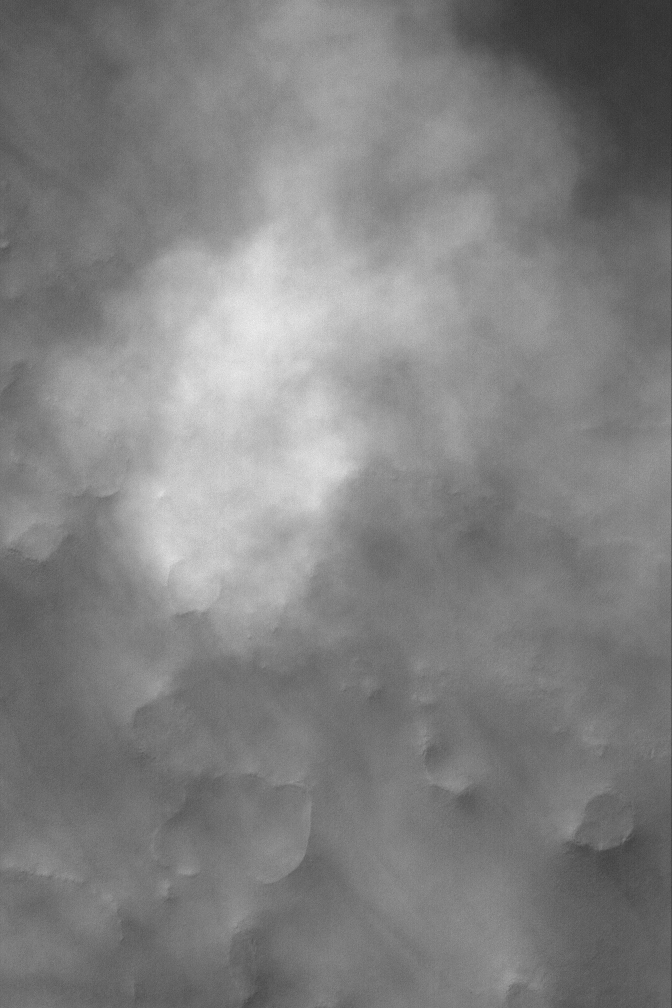

Autumn Dust Storm

7 November 2004
This Mars Global Surveyor (MGS) Mars Orbiter Camera (MOC) image shows a ~3.7 m/pixel (~12 ft/pixel) view of a portion of a small dust storm that occurred during early southern autumn in April 2004. The image is located on the floor of a crater near 57.8°S, 271.0°W. The image covers an area approximately 3 km (1.9 mi) across and is illuminated by sunlight from the upper left.

Credit: NASA/JPL/Malin Space Science Systems